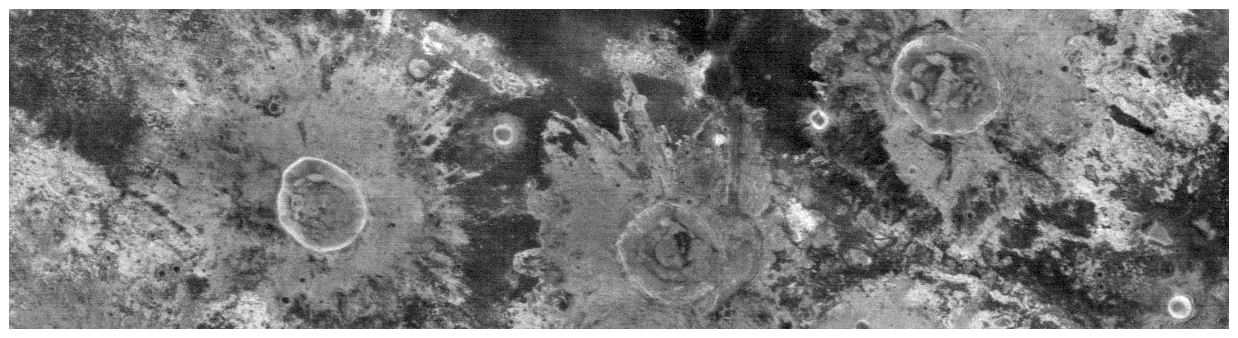

Martian Highlands at Night in Infrared

This nighttime temperature image from the camera system on NASA’s Mars Odyssey spacecraft shows the ancient, heavily cratered surface of the highlands between Isidis and Elysium Planitia. The image is entered near 9 degrees north latitude, 109 degrees east longitude, and covers an area approximately 32 kilometers (20 miles) wide by 120 kilometers (75 miles) long. The bright “splashes” extending outward from the three large craters are the remnants of the rocky material thrown out when the impact occurred. The nighttime temperature differences are due primarily to differences in the abundance of rocky materials that retain their heat at night and stay relatively warm. Fine grained dust and sand cool off more rapidly at night. The circular rims of the craters in this region are warm at night, showing that rocks are still present on the steep walls inside the craters. The “splash” ejecta patterns are also warmer than their surroundings, and are covered by material that was blasted out when the craters formed. The temperatures in this scene vary from approximately -105 degrees Celsius (-157 degrees Fahrenheit)(darkest) to -75 degrees Celsius (-103 degrees Fahrenheit) (lightest). This image was acquired using the instrument’s infrared Band 9, centered at 12.6 micrometers. North is toward the left in this image.

The Jet Propulsion Laboratory, a division of the California Institute of Technology in Pasadena, manages the 2001 Mars Odyssey mission for NASA’s Office of Space Science in Washington, D.C. Investigators at Arizona State University in Tempe, the University of Arizona in Tucson and NASA’s Johnson Space Center, Houston, operate the science instruments. Additional science partners are located at the Russian Aviation and Space Agency and at Los Alamos National Laboratories, New Mexico. Lockheed Martin Astronautics, Denver, is the prime contractor for the project, and developed and built the orbiter. Mission operations are conducted jointly from Lockheed Martin and from JPL.

Credit: NASA/JPL/Arizona State University